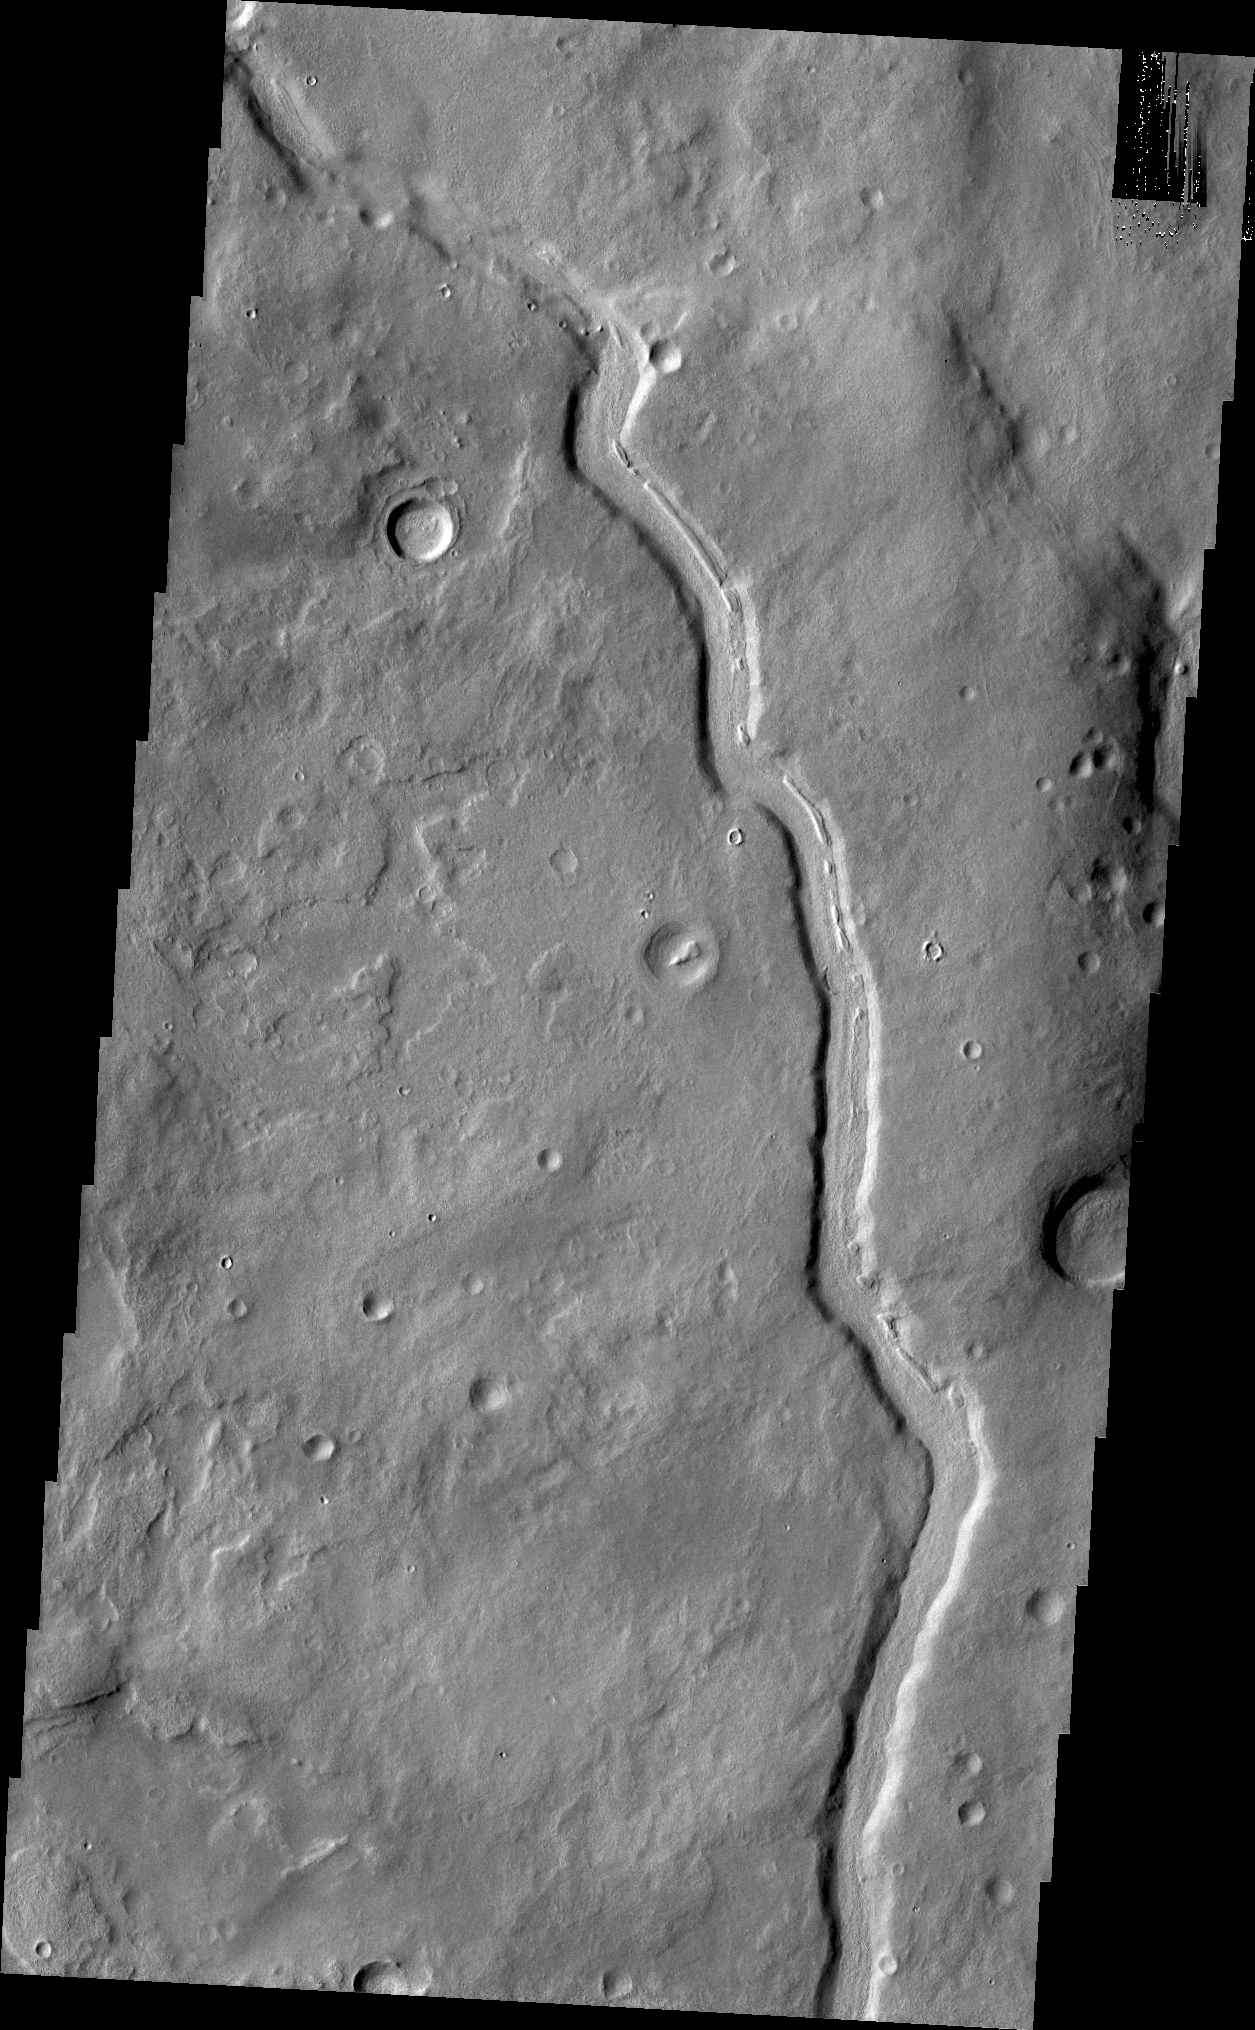

Channel

This unnamed channel is located in Terra Sabaea.

Credit: NASA/JPL/ASU